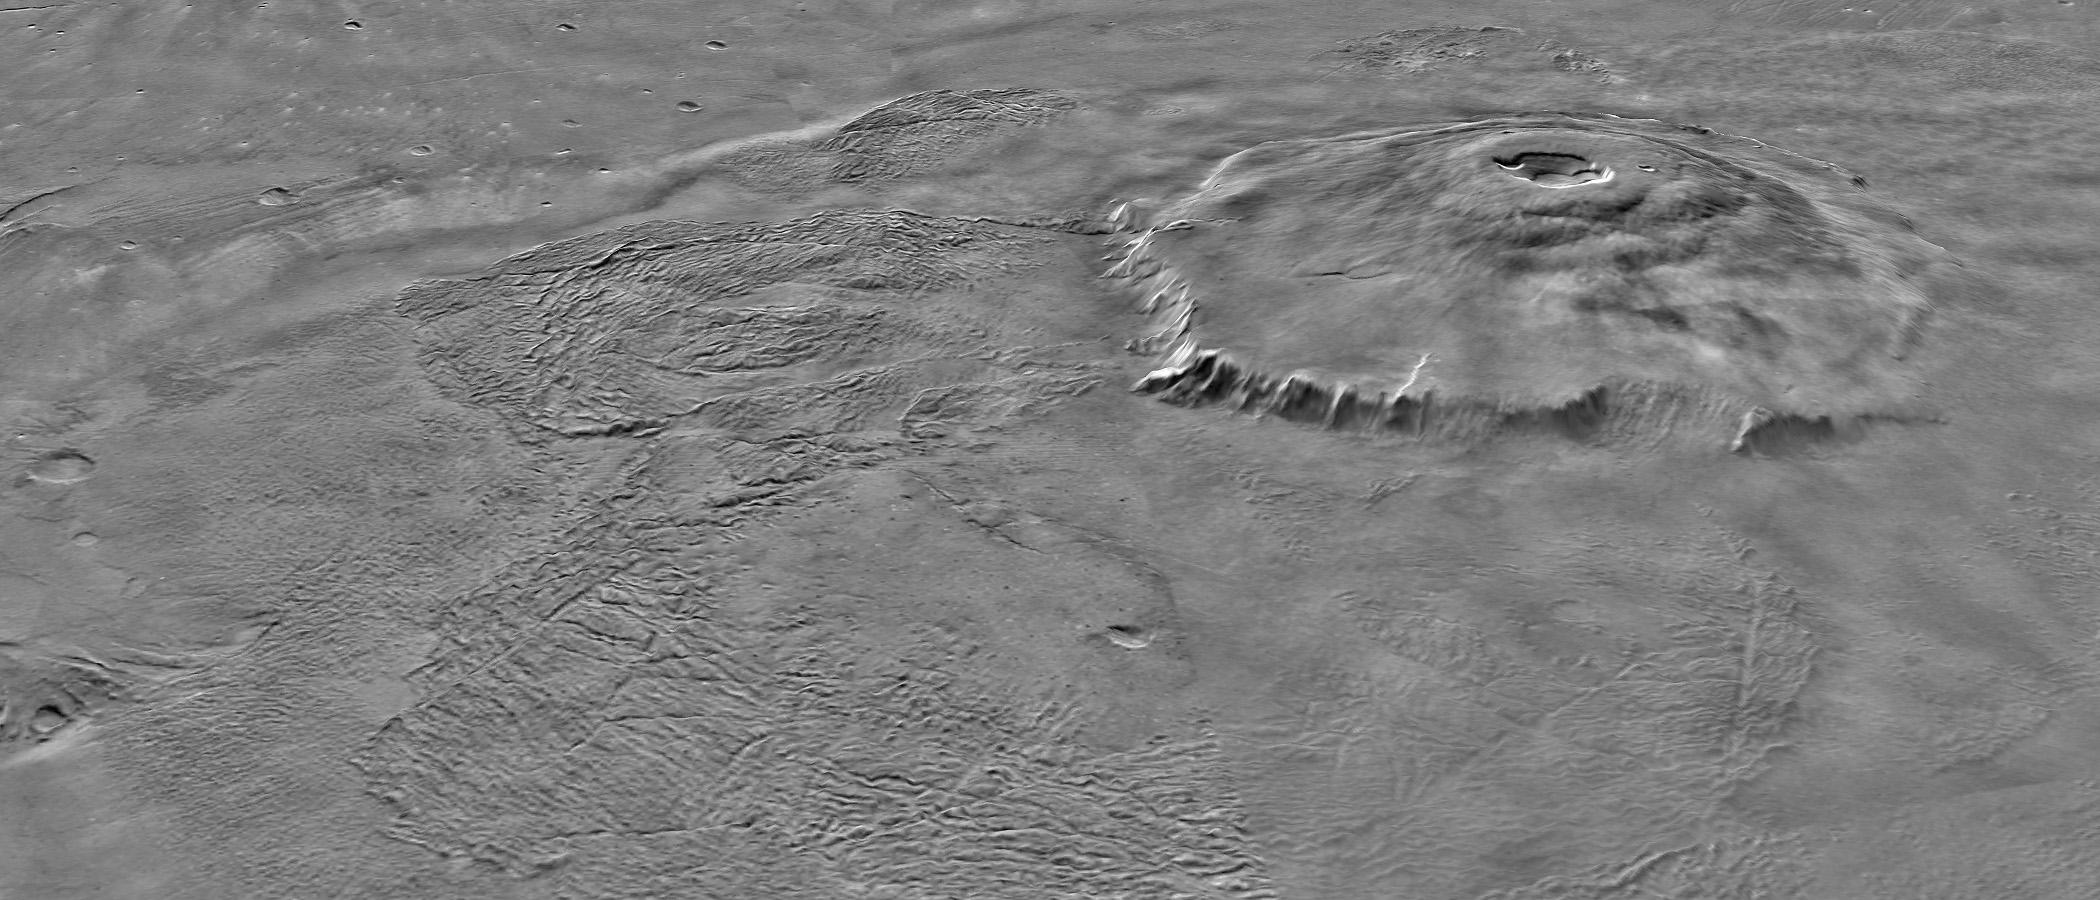

Major Martian Volcanoes from MOLA – Olympus Mons

Two views of Olympus Mons, shown as topography draped over a Viking image mosaic. MOLA’s regional topography has shown that this volcano sits off to the west of the main Tharsis rise rather than on its western flank. The topography also clearly shows the relationship between the volcano’s scarp and massive aureole deposit that was produced by flank collapse. The vertical exaggeration is 10:1.

Credit: NASA/MOLA Science Team